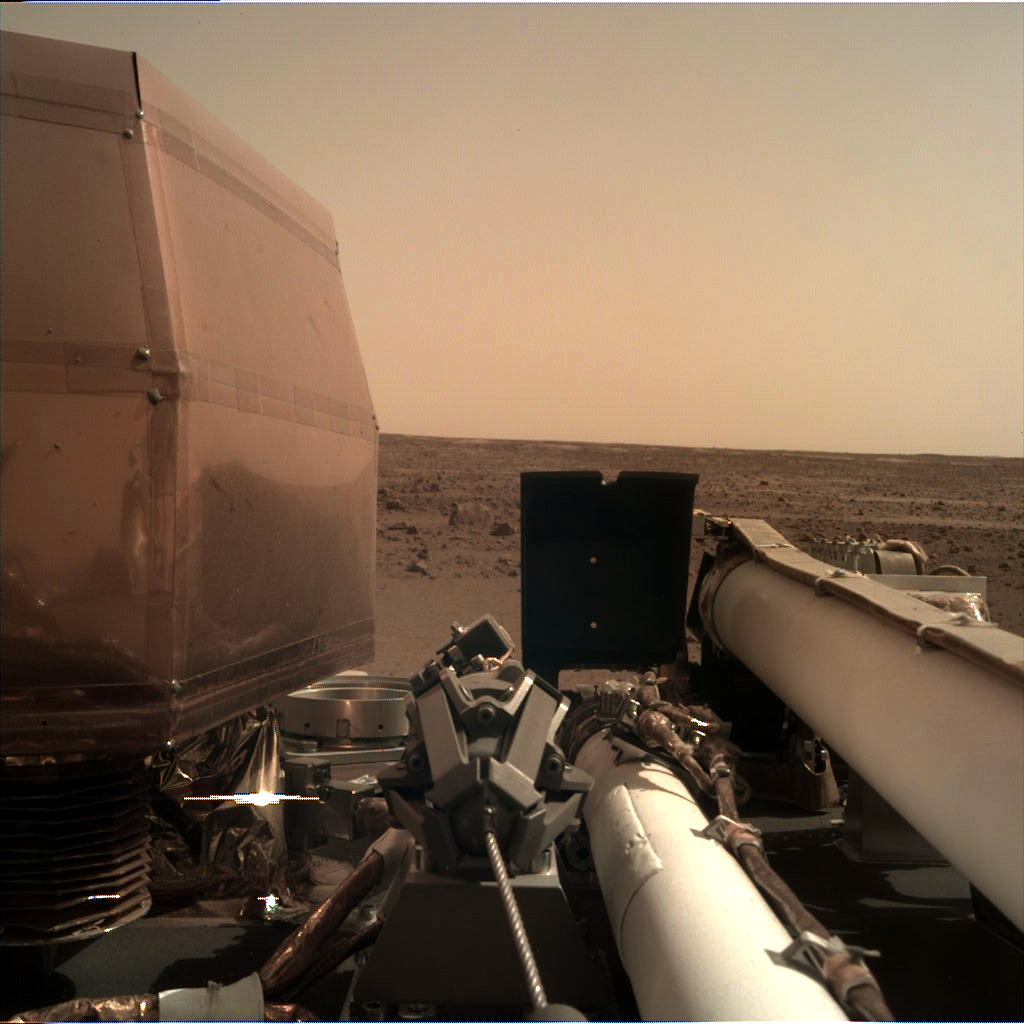

IDC Camera First Image

The Instrument Deployment Camera (IDC), located on the robotic arm of NASA’s InSight lander, took this picture of the Martian surface on Nov. 26, 2018, the same day the spacecraft touched down on the Red Planet. The camera’s transparent dust cover is still on in this image, to prevent particulates kicked up during landing from settling on the camera’s lens. This image was relayed from InSight to Earth via NASA’s Odyssey spacecraft, currently orbiting Mars.

NASA’s Jet Propulsion Laboratory, a division of Caltech in Pasadena, California, manages the InSight Project for NASA’s Science Mission Directorate, Washington. Lockheed Martin Space, Denver, Colorado built the spacecraft. InSight is part of NASA’s Discovery Program, which is managed by NASA’s Marshall Space Flight Center in Huntsville, Alabama.

Credit: NASA/JPL-Caltech